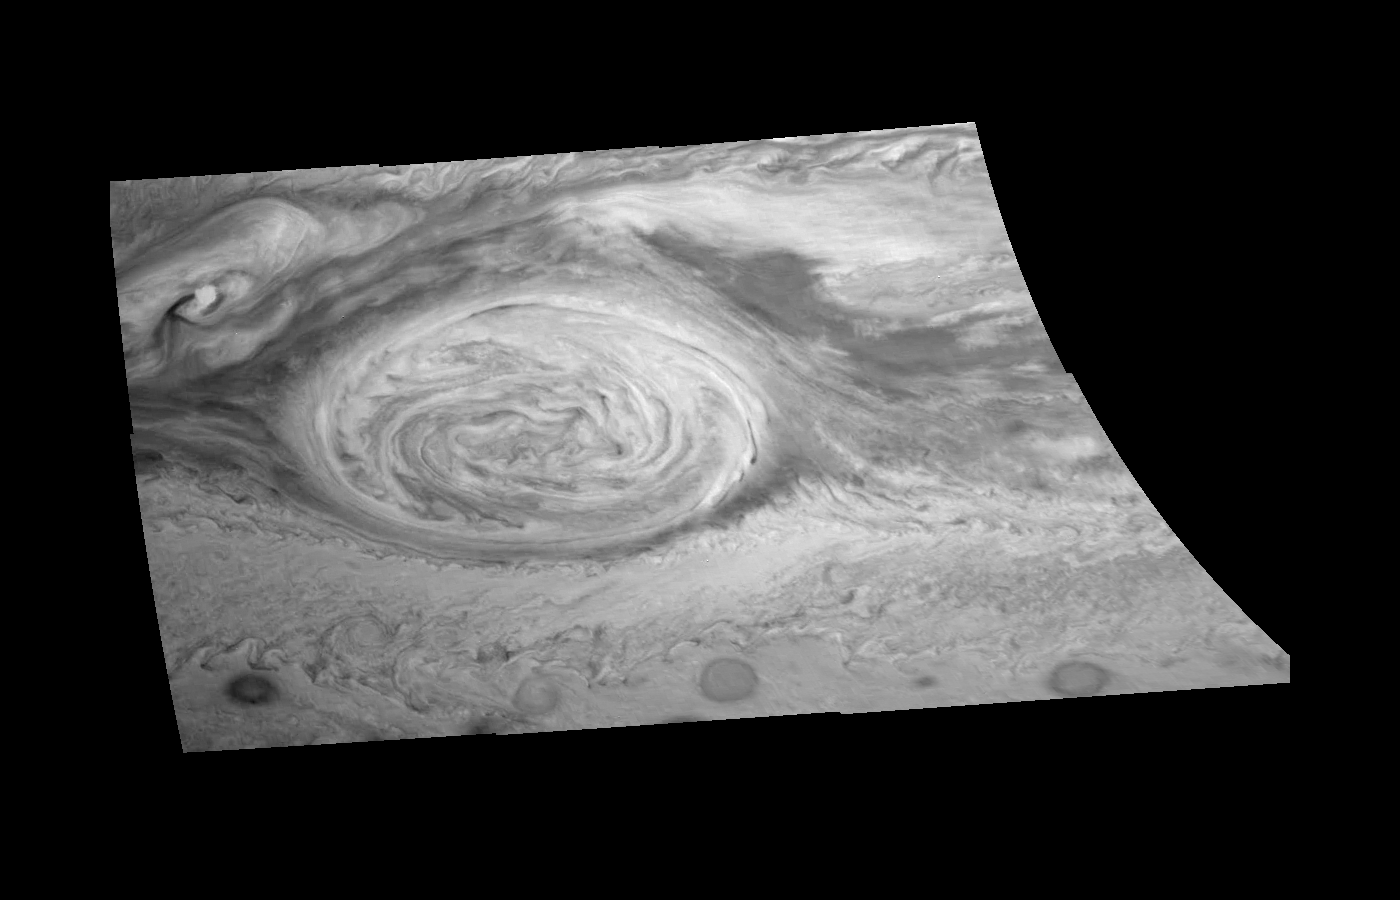

Great Red Spot Mosaic – Near-infrared Filter

Great Red Spot (GRS) of Jupiter as seen through the near-infrared (757 nm) filter of the Galileo imaging system. The image is a mosaic of six images taken over an 80 second interval during the first GRS observing sequence on June 26, 1996. They have been map-projected to a uniform grid of latitude and longitude. North is at the top. The Red Spot, which is 20,000 km long, has been followed by observers on Earth since the telescope was invented 300 years ago. It is a huge storm made visible by variations in the composition of the cloud particles. Counterclockwise winds around its periphery reach 100 m/s. The Red Spot is not unique, but is simply the largest of a class of long-lived vortices, such as the three smaller vortices visible to the south. Other features of interest include a very bright cloud feature to the northwest and the dark collar surrounding the Great Red Spot.

Launched in October 1989, Galileo entered orbit around Jupiter on December 7, 1995. The spacecraft’s mission is to conduct detailed studies of the giant planet, its largest moons and the Jovian magnetic environment. The Jet Propulsion Laboratory, Pasadena, CA manages the mission for NASA’s Office of Space Science, Washington, DC.

Credit: NASA/JPL-Caltech